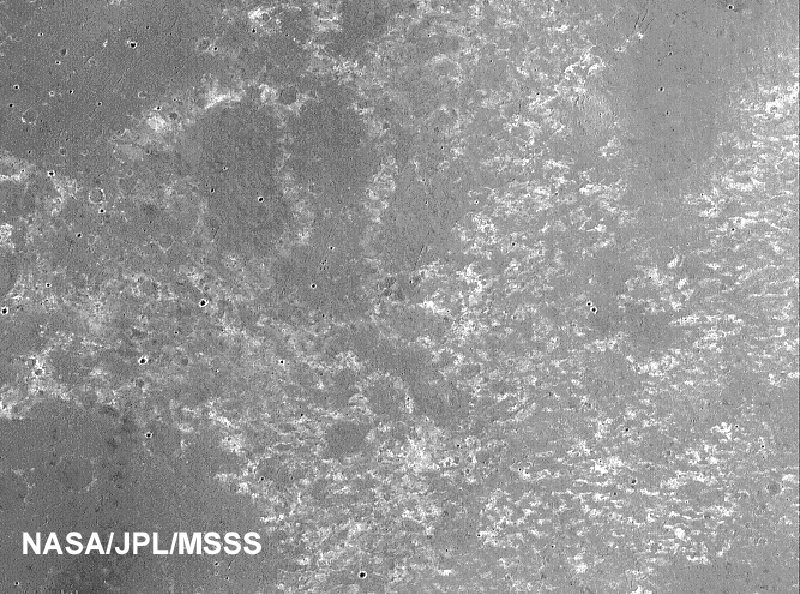

Meridiani Plains

This is a portion of a previously released image (PIA02397) taken by the Mars Orbiter Camera onboard NASA’s Mars Global Surveyor, showing the dark, relatively smooth plains of Meridiani Planum, where the Mars Exploration Rover Opportunity landed. The larger circular features in the upper three-quarters of the image are thought to be the locations of buried craters formed by meteorite impacts. The cluster of smaller circular features in the bottom quarter of the scene represent a field of craters formed either by simultaneous impact of many meteorites, or impact of material thrown from a much, much larger nearby crater as it formed. The dark material covering these plains includes an abundance of the iron oxide mineral, hematite, that was detected by the Mars Global Surveyor thermal emission spectrometer. The scene is located near 2.2 degrees south, 3.7 degrees west and was acquired on August 19, 1999.

Credit: NASA/JPL/MSSS